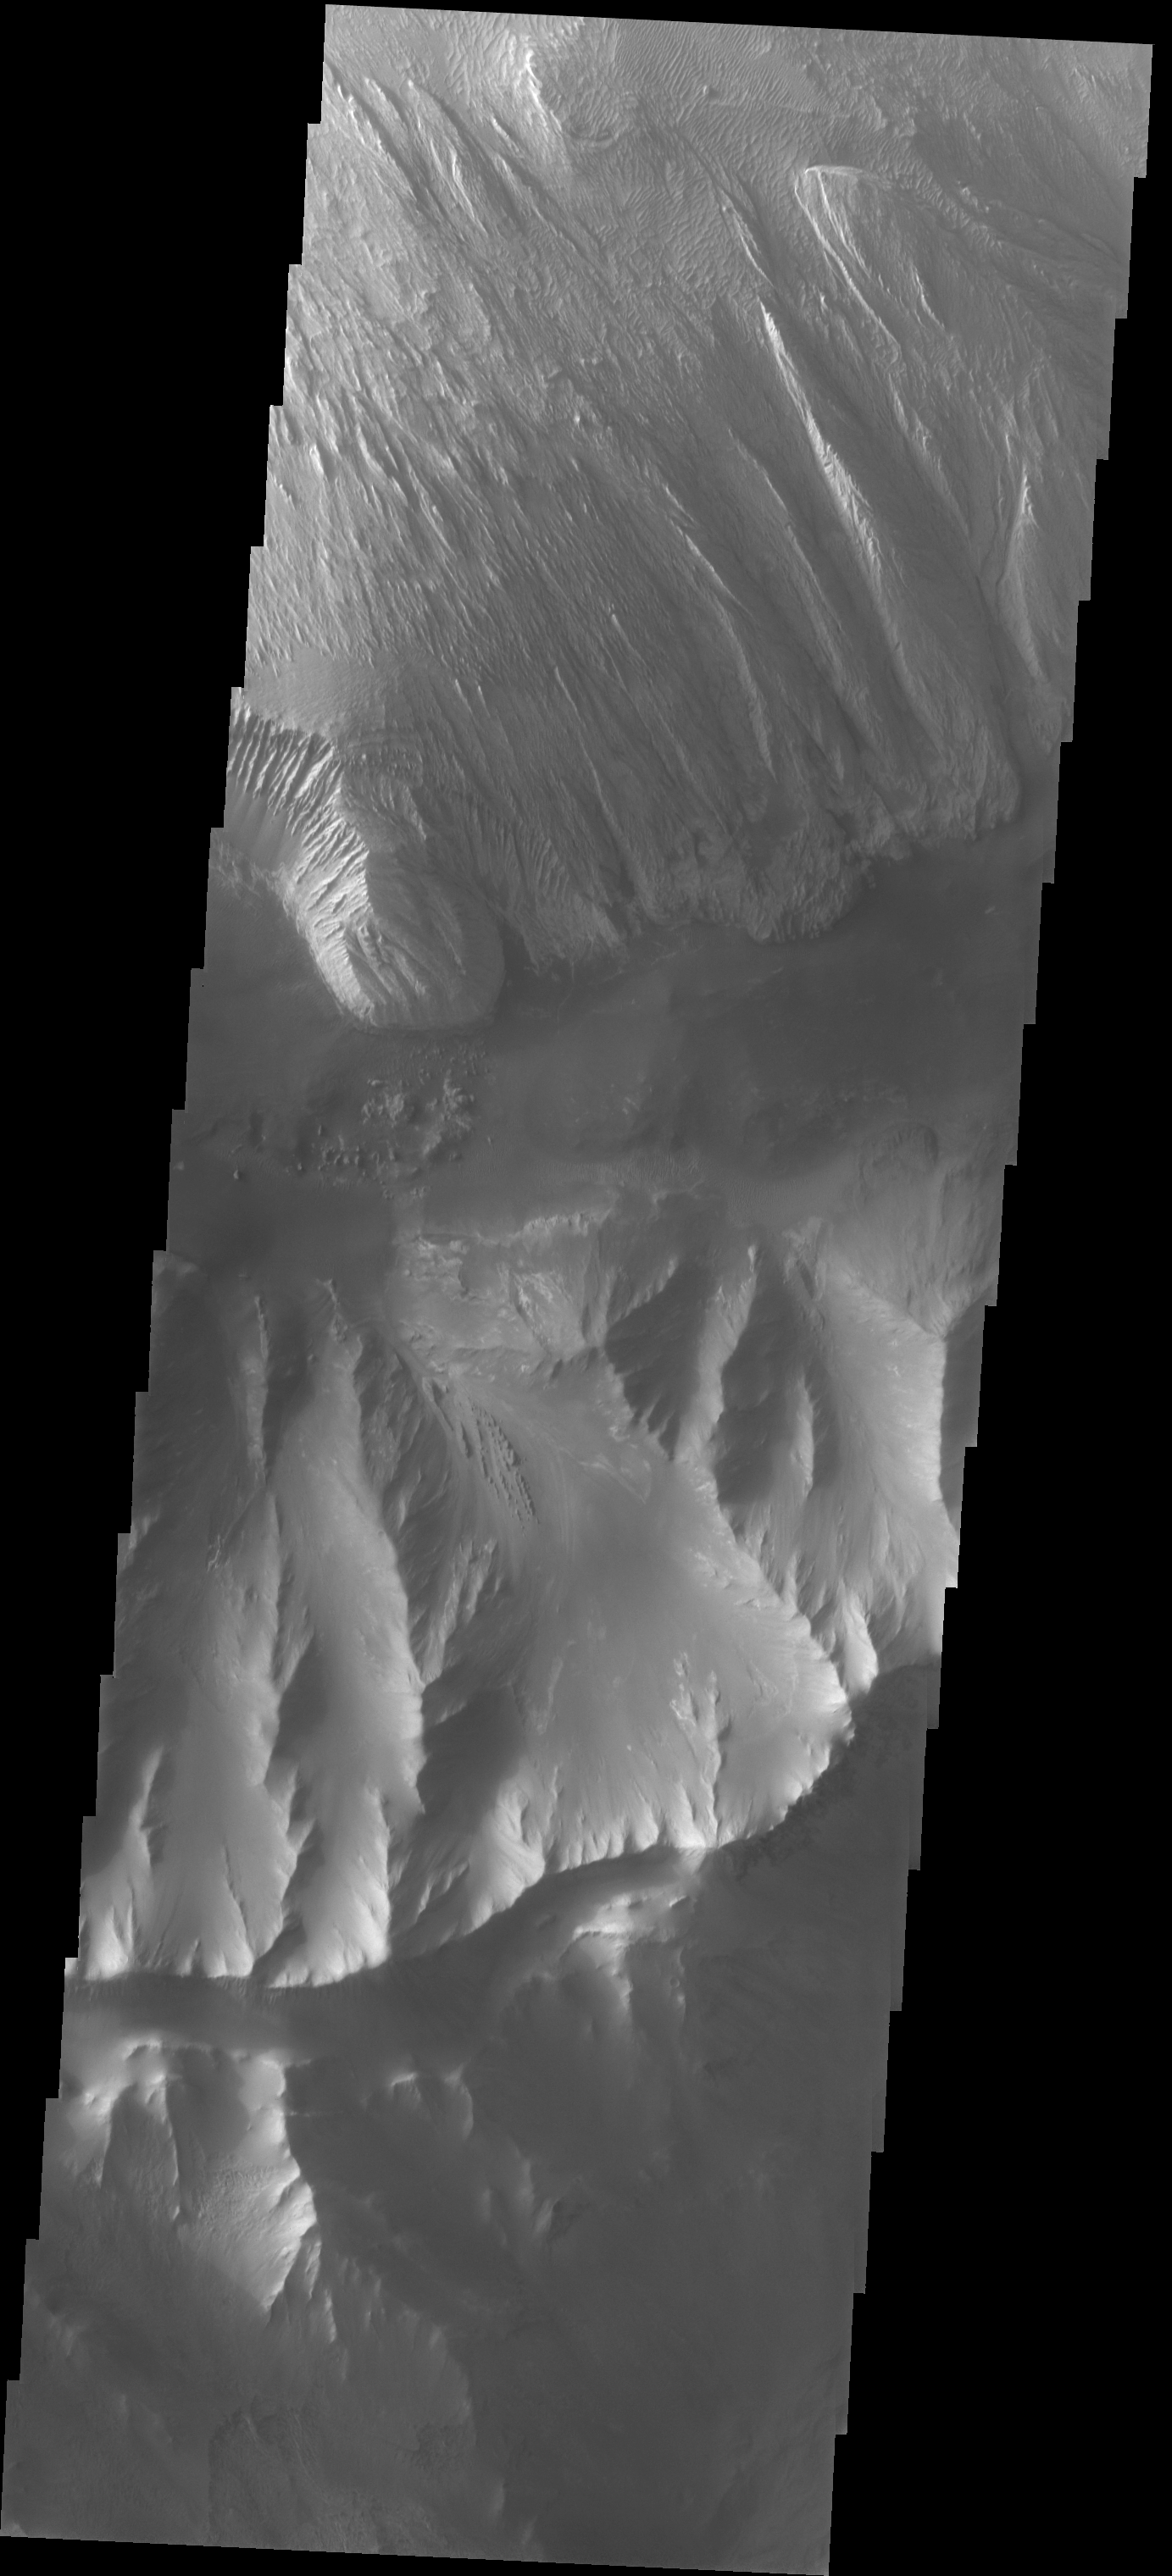

Ophir Chasma Etched Rock

The Odyssey spacecraft has taken some great pictures of Valles Marineris, the largest canyon in the solar system. If this canyon were on Earth, it would stretch from New York to Los Angeles. For the next several weeks, the Image of the Day will tour some of the canyons that make up this vast system. We will start with Ius Chasma in the west, and end with Coprates Chasma to the east. For more information on Vallis Marineris, please see http://mars.jpl.nasa.gov/mep/science/vm.html.

The hill formation on the bottom half of the image separates Ophir (northern) and Candor (southern) Chasmas. The top half of the image shows an interesting wind etched rock formation in Ophir Chasma.

Image information: VIS instrument. Latitude -4.7, Longitude 287.1 East (72.9 West). 19 meter/pixel resolution.

Note: this THEMIS visual image has not been radiometrically nor geometrically calibrated for this preliminary release. An empirical correction has been performed to remove instrumental effects. A linear shift has been applied in the cross-track and down-track direction to approximate spacecraft and planetary motion. Fully calibrated and geometrically projected images will be released through the Planetary Data System in accordance with Project policies at a later time.

NASA’s Jet Propulsion Laboratory manages the 2001 Mars Odyssey mission for NASA’s Office of Space Science, Washington, D.C. The Thermal Emission Imaging System (THEMIS) was developed by Arizona State University, Tempe, in collaboration with Raytheon Santa Barbara Remote Sensing. The THEMIS investigation is led by Dr. Philip Christensen at Arizona State University. Lockheed Martin Astronautics, Denver, is the prime contractor for the Odyssey project, and developed and built the orbiter. Mission operations are conducted jointly from Lockheed Martin and from JPL, a division of the California Institute of Technology in Pasadena.

Credit: NASA/JPL/Arizona State University